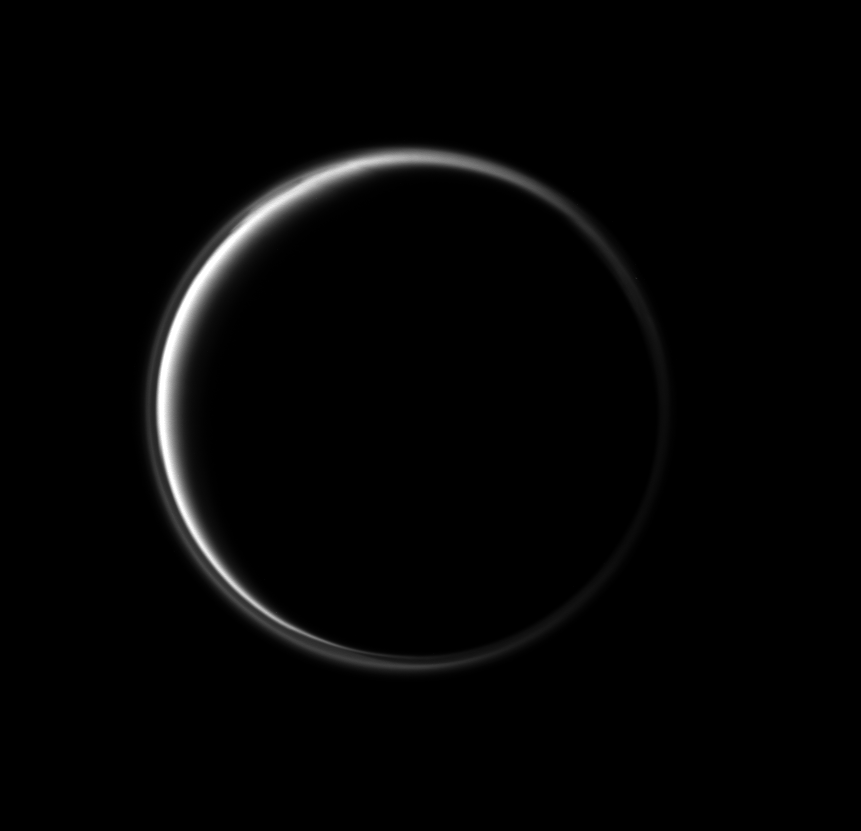

Incomplete Halo

In this stunning image, the Cassini spacecraft looks at the dark side of Saturn’s largest moon. The narrowing circle of light surrounding Titan is produced by sunlight scattering through Titan’s atmosphere.

A detached, high-altitude global haze layer encircles Titan (5,150 kilometers, or 3,200 miles across). See PIA07774 to learn more. North on Titan is up and rotated 10 degrees to the right.

The image was taken with the Cassini spacecraft narrow-angle camera on March 16, 2010 using a spectral filter sensitive to wavelengths of ultraviolet light centered at 338 nanometers. The view was obtained at a distance of approximately 1.9 million kilometers (1.2 million miles) from Titan and at a Sun-Titan-spacecraft, or phase, angle of 158 degrees. Image scale is 11 kilometers (7 miles) per pixel.

The Cassini-Huygens mission is a cooperative project of NASA, the European Space Agency and the Italian Space Agency. The Jet Propulsion Laboratory, a division of the California Institute of Technology in Pasadena, manages the mission for NASA’s Science Mission Directorate, Washington, D.C. The Cassini orbiter and its two onboard cameras were designed, developed and assembled at JPL. The imaging operations center is based at the Space Science Institute in Boulder, Colo.

Credit: NASA/JPL/Space Science Institute